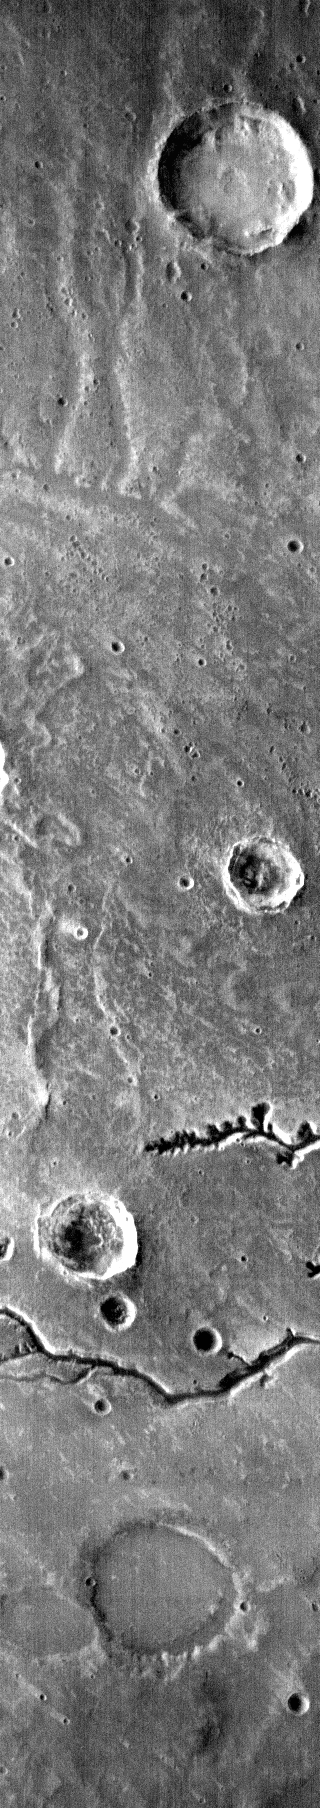

THEMIS Art #131

Do you see what I do? Someone on Mars is smiling at me.

Credit: NASA/JPL-Caltech/ASU